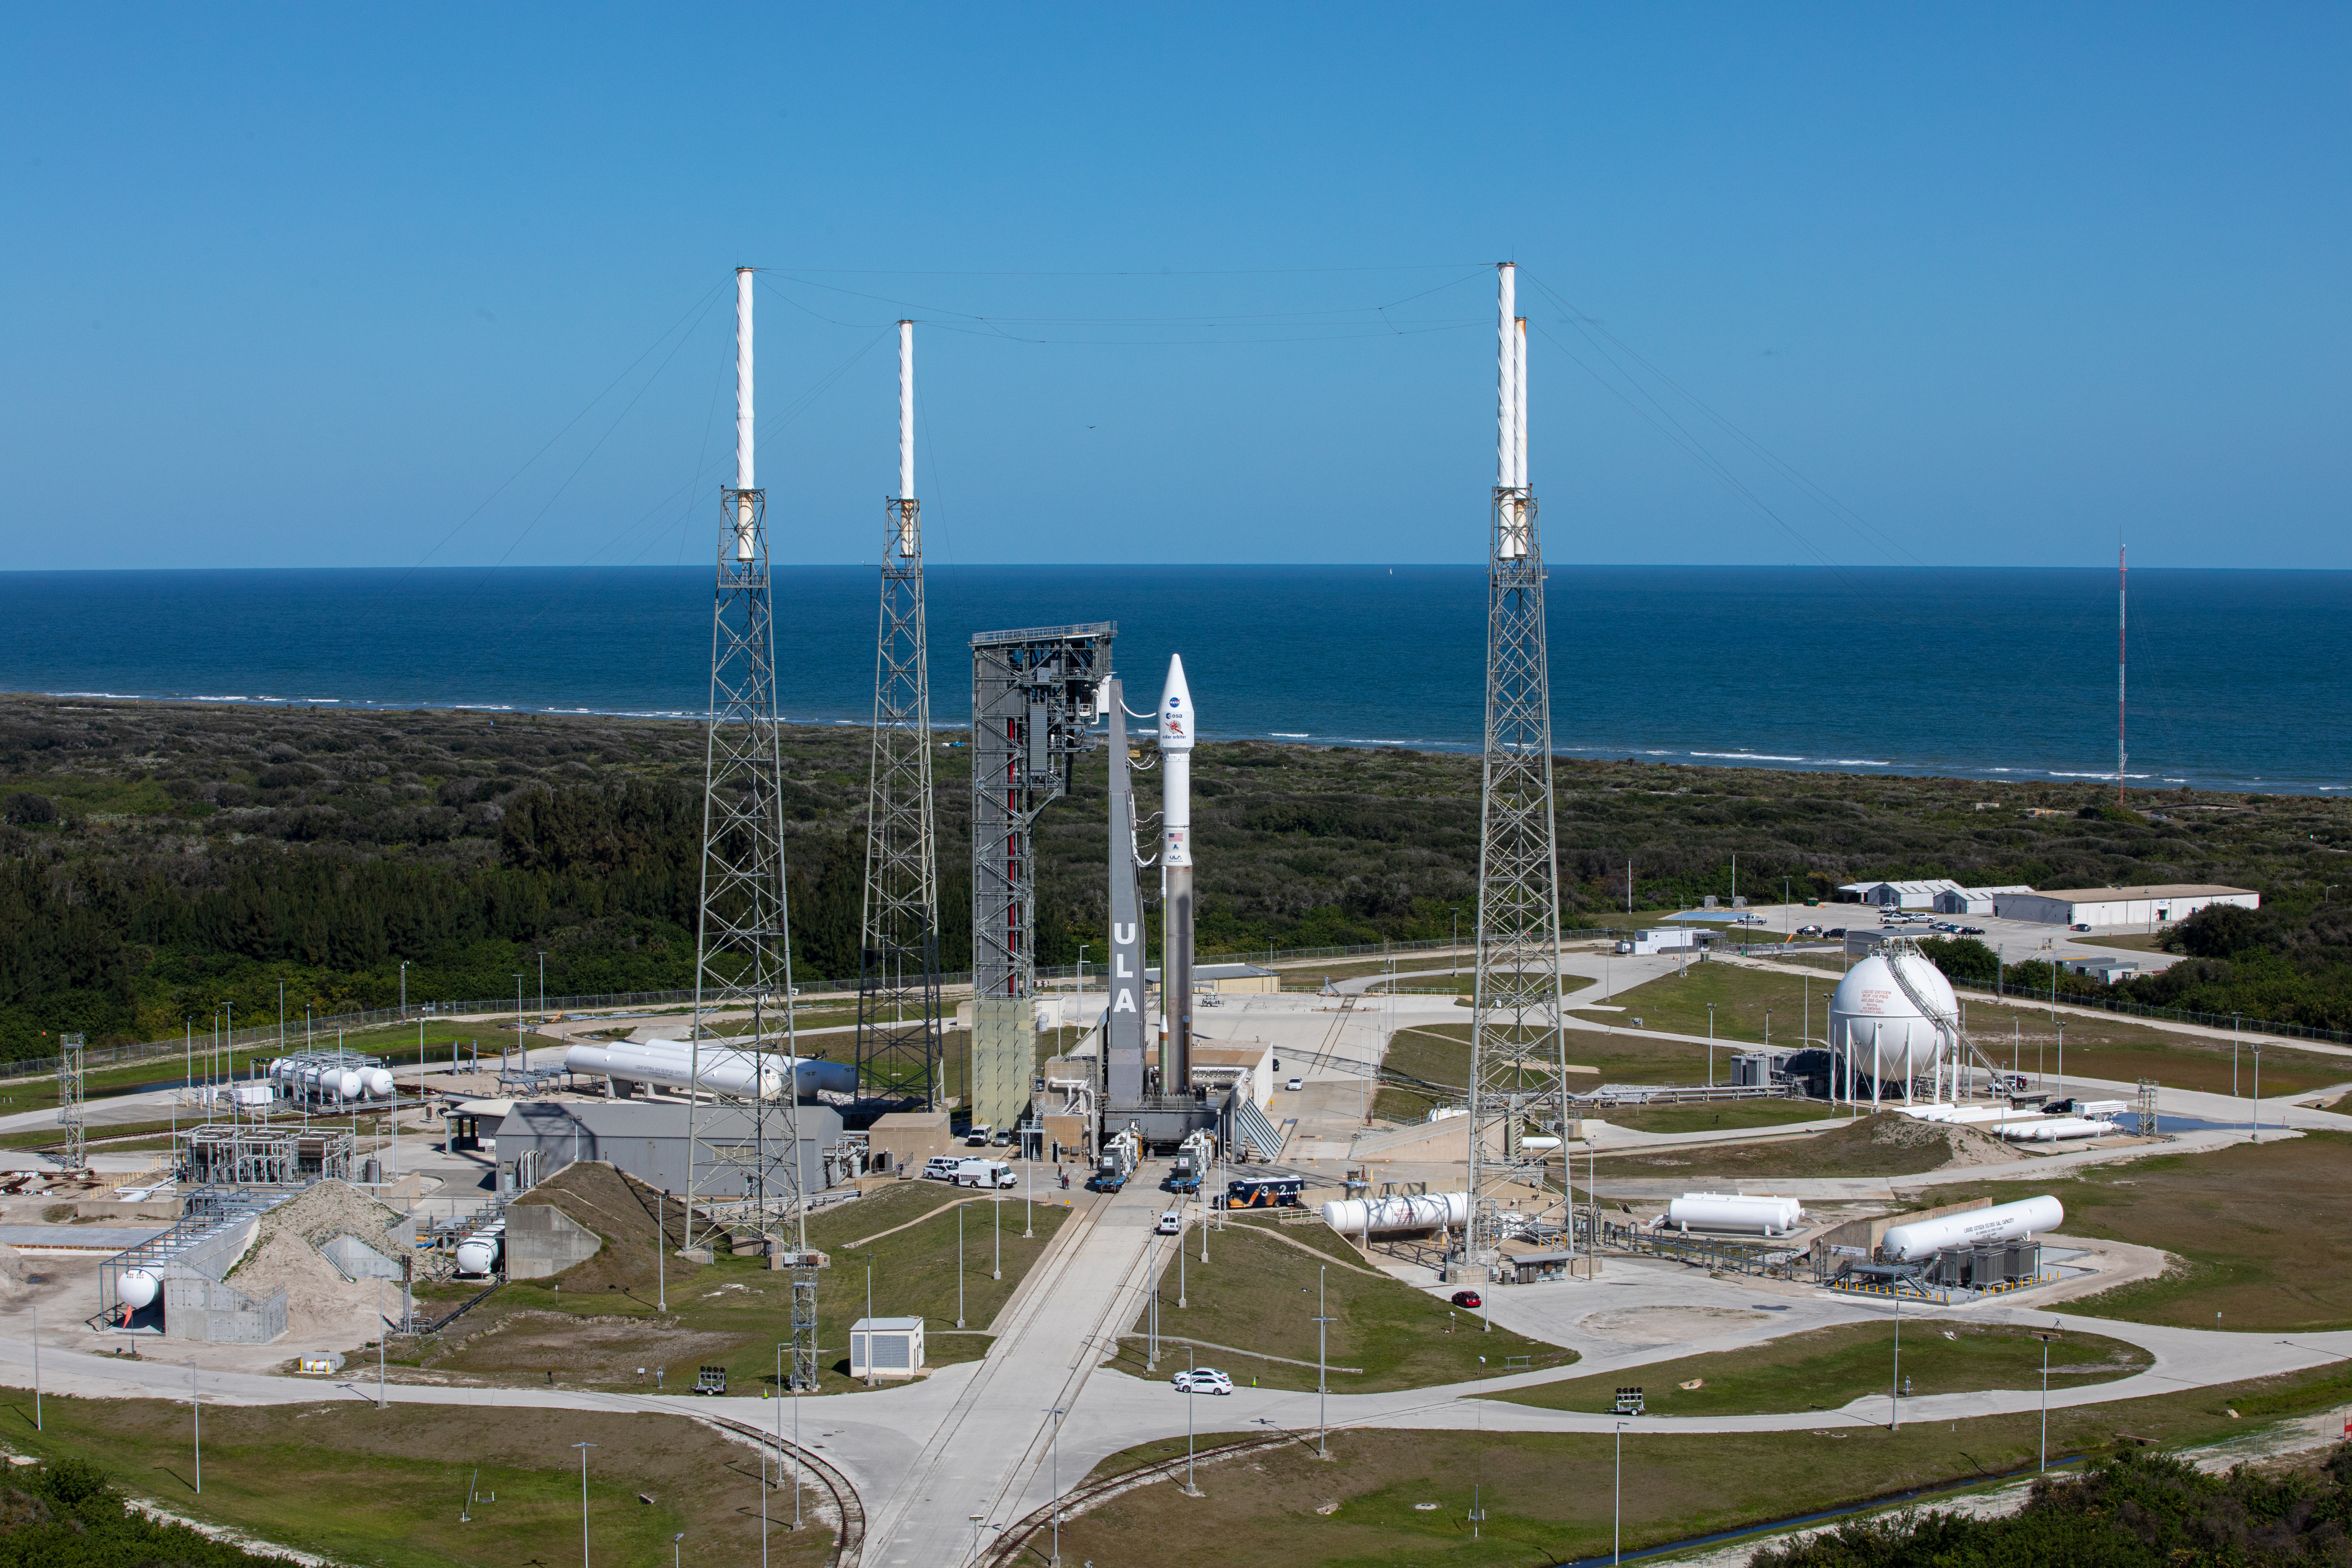

Solar Orbiter Rollout to Pad

The United Launch Alliance Atlas V rocket with the Solar Orbiter spacecraft arrives at the launch pad at Space Launch Complex 41 on Cape Canaveral Air Force Station in Florida on Feb. 8, 2020. Solar Orbiter is an international cooperative mission between ESA (European Space Agency) and NASA. The mission aims to study the Sun, its outer atmosphere and solar wind. The spacecraft will provide the first images of the Sun’s poles. NASA’s Launch Services Program based at Kennedy is managing the launch. The spacecraft has been developed by Airbus Defence and Space. Solar Orbiter will launch Feb. 9, 2020 aboard the Atlas V rocket.

Credit: NASA/Kim Shiflett